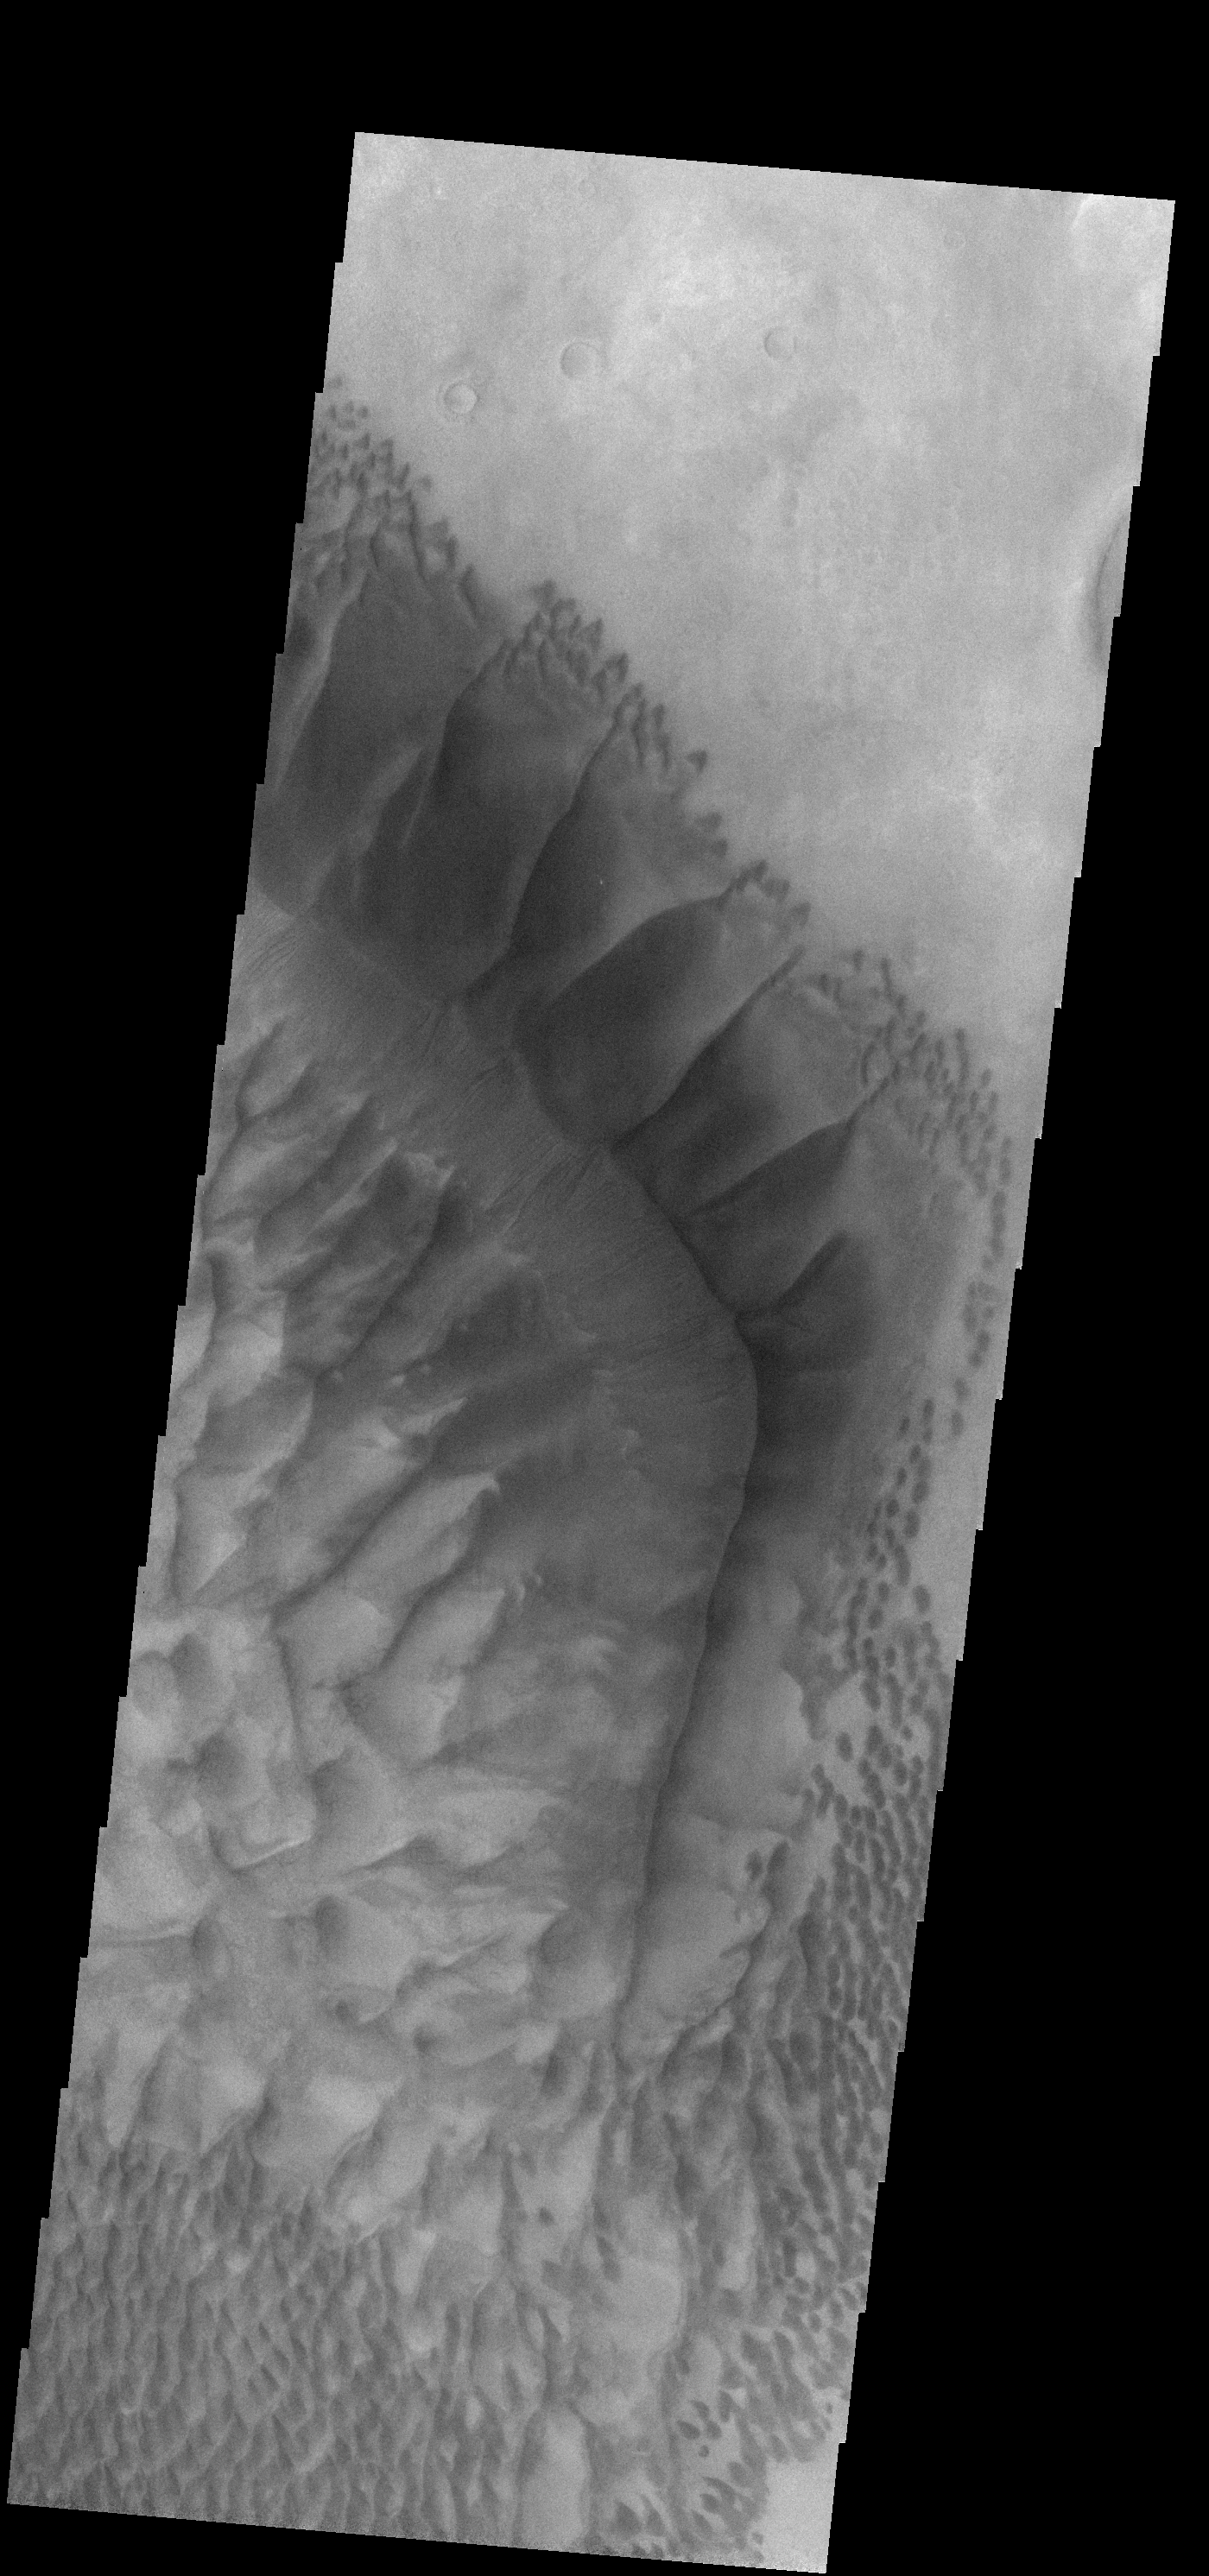

Russell Crater – VIS

This VIS camera image was taken at the same time as the infrared image that was the previous image of the day. There is more detail in the VIS due to the higher resolution of the image. Note that the dunes are dark in tone, whereas the previous image showed them as a bright feature [warm in temperature].

Image information: VIS instrument. Latitude -54.3N, Longitude 13.0E. 17 meter/pixel resolution.

Please see the THEMIS Data Citation Note for details on crediting THEMIS images.

Note: this THEMIS visual image has not been radiometrically nor geometrically calibrated for this preliminary release. An empirical correction has been performed to remove instrumental effects. A linear shift has been applied in the cross-track and down-track direction to approximate spacecraft and planetary motion. Fully calibrated and geometrically projected images will be released through the Planetary Data System in accordance with Project policies at a later time.

NASA’s Jet Propulsion Laboratory manages the 2001 Mars Odyssey mission for NASA’s Office of Space Science, Washington, D.C. The Thermal Emission Imaging System (THEMIS) was developed by Arizona State University, Tempe, in collaboration with Raytheon Santa Barbara Remote Sensing. The THEMIS investigation is led by Dr. Philip Christensen at Arizona State University. Lockheed Martin Astronautics, Denver, is the prime contractor for the Odyssey project, and developed and built the orbiter. Mission operations are conducted jointly from Lockheed Martin and from JPL, a division of the California Institute of Technology in Pasadena.

Credit: NASA/JPL/ASU